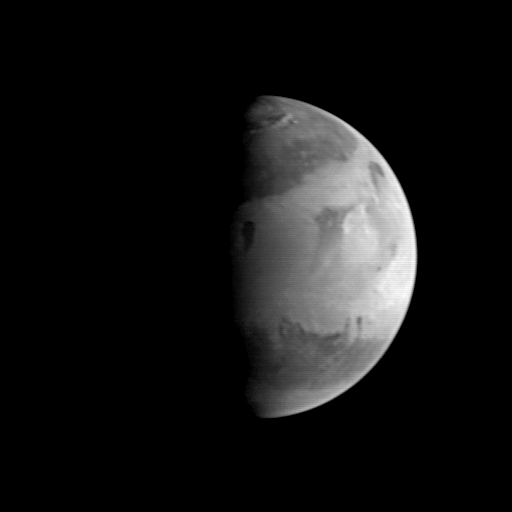

MGS Approach Image – 262.3° W Longitude

This view of Mars shows the broad Elysium plains (light area in center half of picture) “sandwiched” between the dark Utopia plains to the north and the dark diagonal boundary between the Elysium plains and the Tritonis and Cimmerium highlands. The light area near the center of the illuminated planet is the Elysium volcanic center; the bright feature near the edge of the volcanic center is probably a morning cloud. The large impact basin Hellas can be seen at the very bottom of the image; its bland gray appearance suggests that it is filled by fogs and hazes associated with the south polar cap.

Malin Space Science Systems and the California Institute of Technology built the MOC using spare hardware from the Mars Observer mission. MSSS operates the camera from its facilities in San Diego, CA. The Jet Propulsion Laboratory operates the Mars Global Surveyor spacecraft with its industrial partner, Lockheed Martin Astronautics, from facilities in Pasadena, CA and Denver, CO.

Credit: NASA/JPL/Malin Space Science Systems